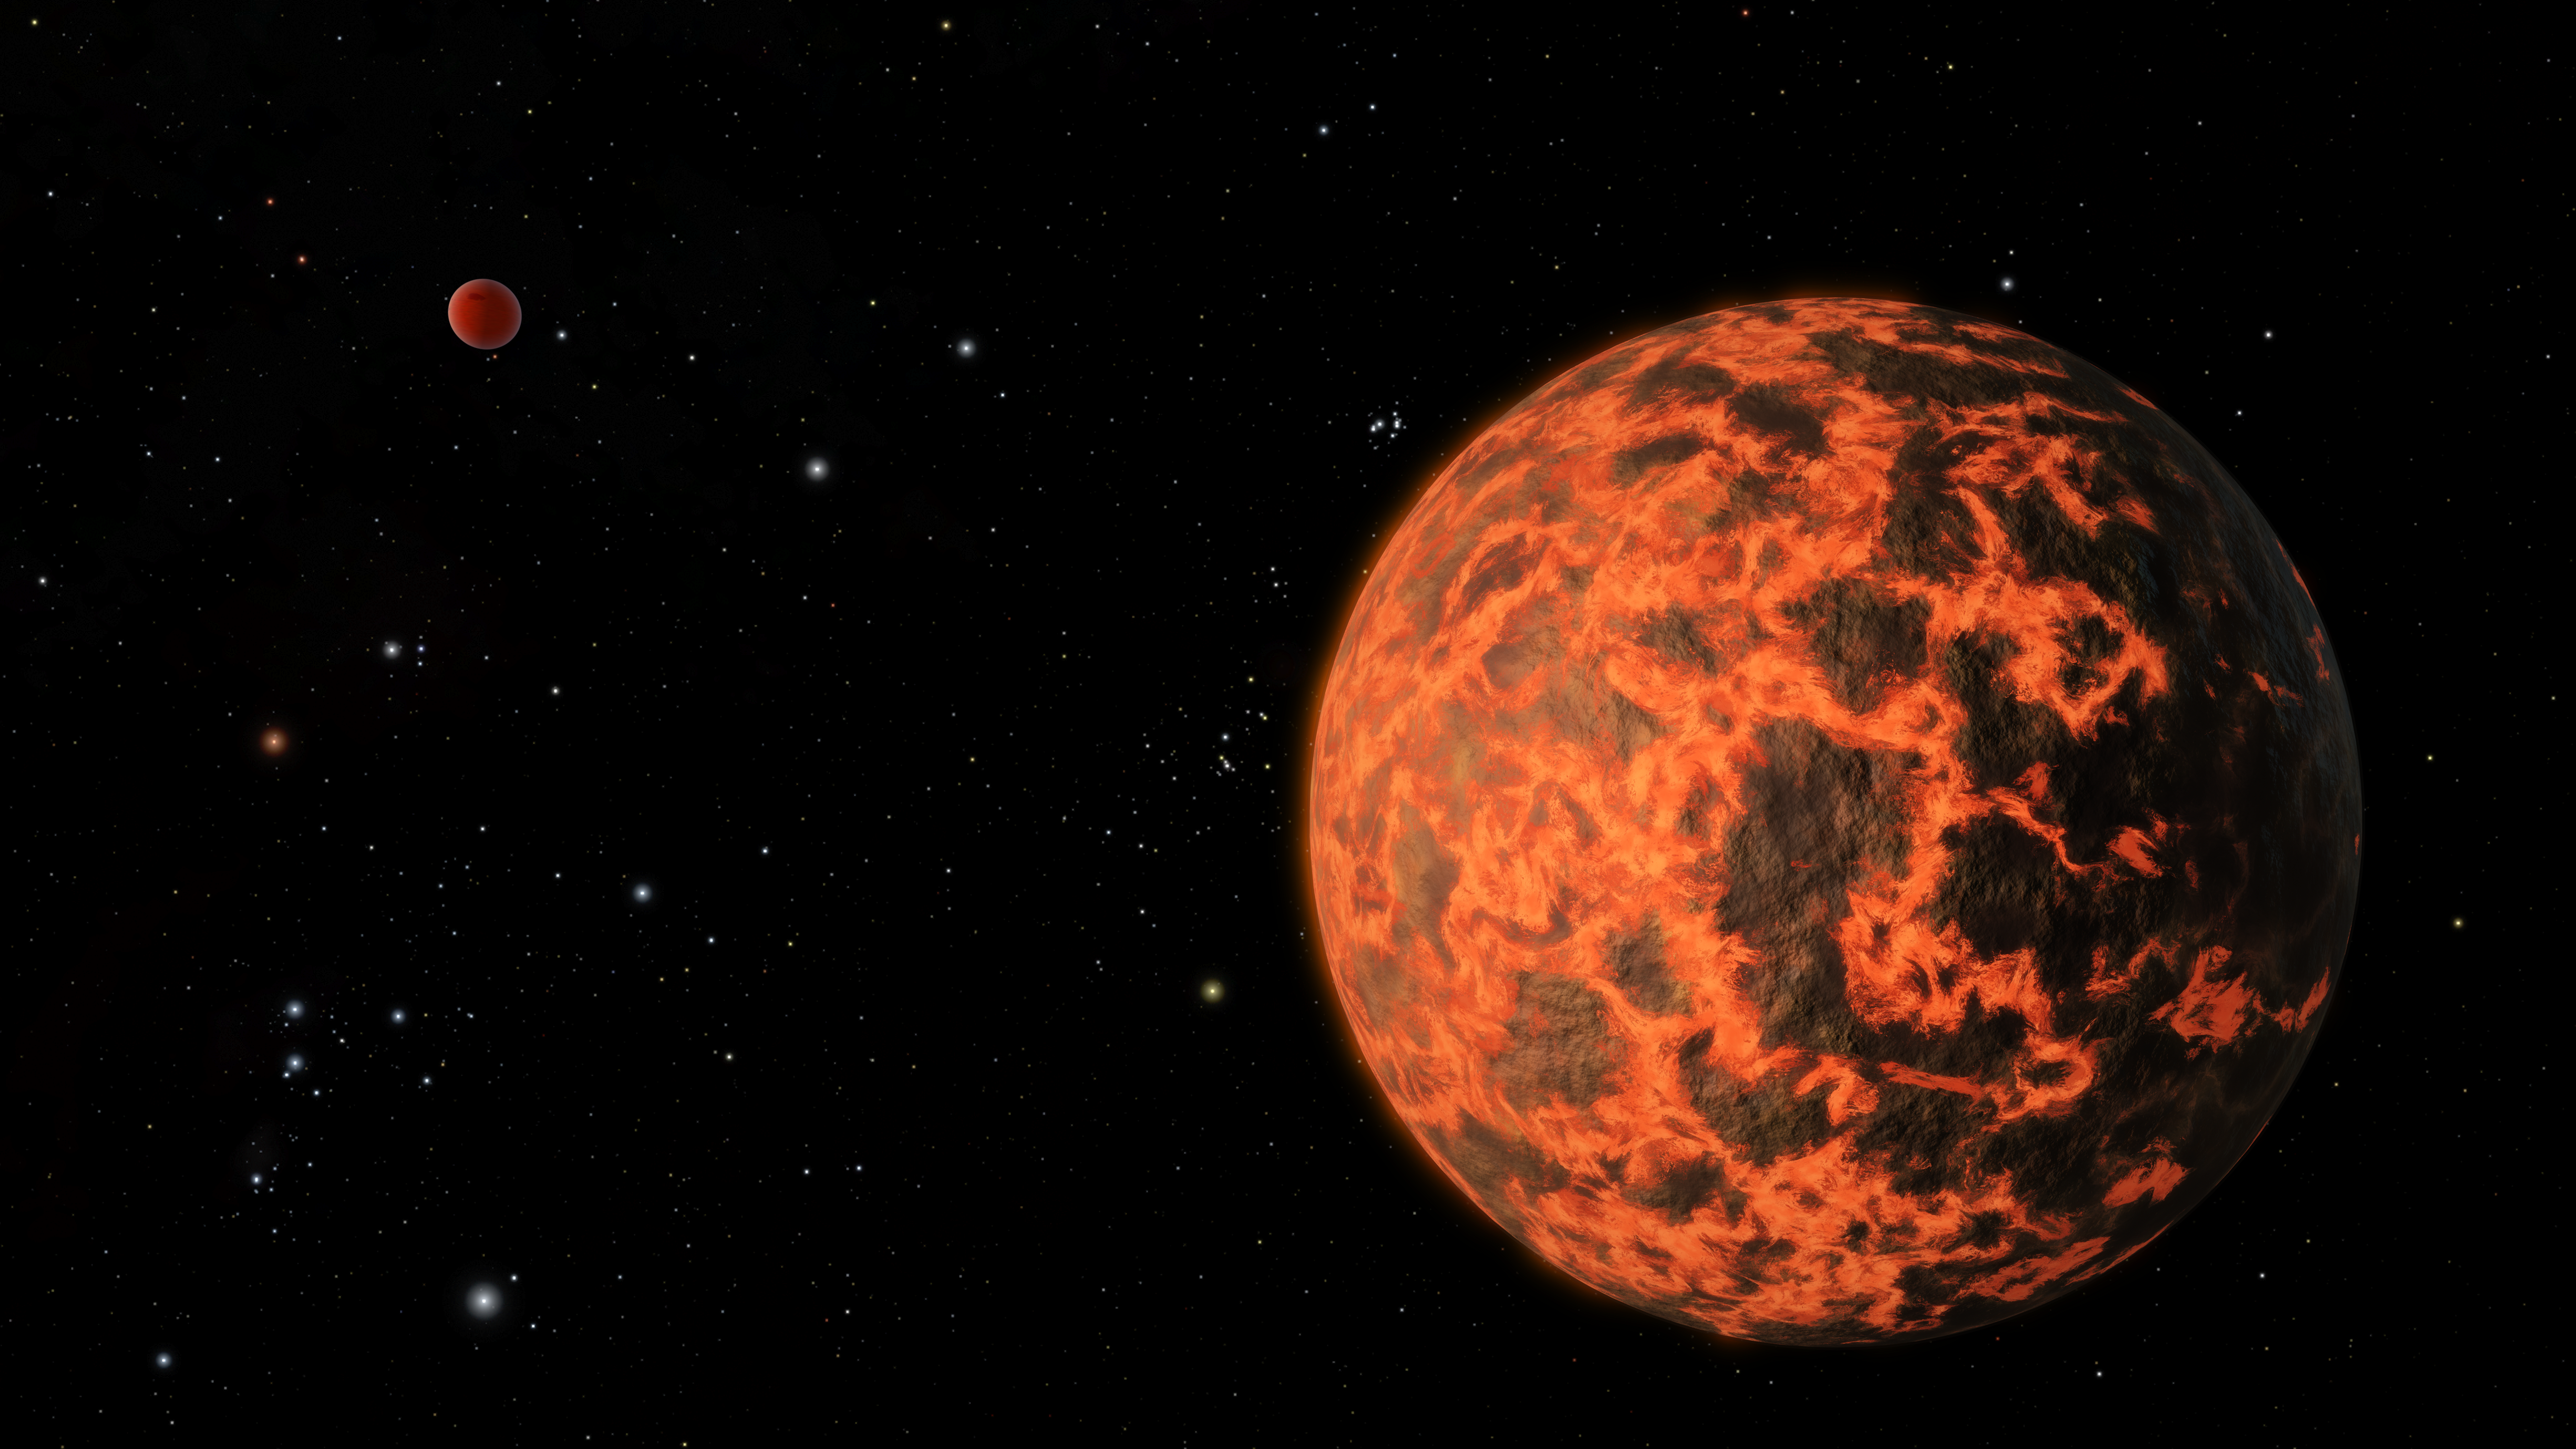

Exoplanet is Extremely Hot and Incredibly Close (Artist's Concept)

Astronomers using NASA's Spitzer Space Telescope have detected what they believe is an alien world just two-thirds the size of Earth - one of the smallest on record. The exoplanet candidate, known as UCF-1.01, orbits a star called GJ 436, which is located a mere 33 light-years away. UCF-1.01 might be the nearest world to our solar system that is smaller than our home planet.

Although probably rocky in composition like Earth, UCF-1.01 would be a terrible place for life. The world orbits scorchingly close to its star, so in all likelihood this planet lacks an atmosphere and might even have a molten surface, as shown in this artist's impression.

Evidence for UCF-1.01 turned up when astronomers were studying a known, Neptune-sized exoplanet, called GJ 436b, seen in the background in this image. The identification of nearby small planets may lead to their characterization using future instruments. In this way, worlds like UCF-1.01 might serve as stepping stones to one day finding a habitable, Earth-like exoplanet.

Because of GJ 436's proximity to our solar system, the star field around it shares many of our culture's famous cosmic landmarks. To the far left, the constellation of Orion gleams, though in a distorted shape compared to our vantage point on Earth. The red giant Betelgeuse (Orion's right shoulder) and blue Rigel (Orion's left foot) stand out, as well as the three belt stars. From GJ 436's perspective, however, the stars do not align as they do in our sky. The Pleiades star cluster is located to the upper left of UCF-1.01.

Credit: NASA/JPL-Caltech/R. Hurt (SSC)